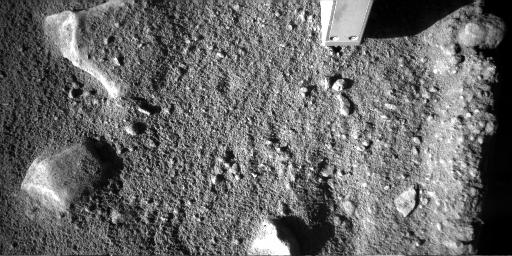

Phoenix’s Probe Inserted in Martian Soil

The Phoenix Mars lander’s robotic-arm camera took this image of the spacecraft’s thermal and electrical-conductivity probe (TECP) inserted into Martian soil on day 149 of the mission. Phoenix landed on Mars’ northern plains on May 25, 2008, landing.

The robotic-arm camera acquired this image at 16:02:41 local solar time. The camera pointing was elevation -72.6986 degrees and azimuth 2.1093 degrees.

The Phoenix mission is led by the University of Arizona, Tucson, on behalf of NASA. Project management of the mission is by NASA’s Jet Propulsion Laboratory, Pasadena, Calif. Spacecraft development is by Lockheed Martin Space Systems, Denver.

Photojournal Note: As planned, the Phoenix lander, which landed May 25, 2008 23:53 UTC, ended communications in November 2008, about six months after landing, when its solar panels ceased operating in the dark Martian winter.

Credit: NASA/JPL-Caltech/University of Arizona/Max Planck Institute